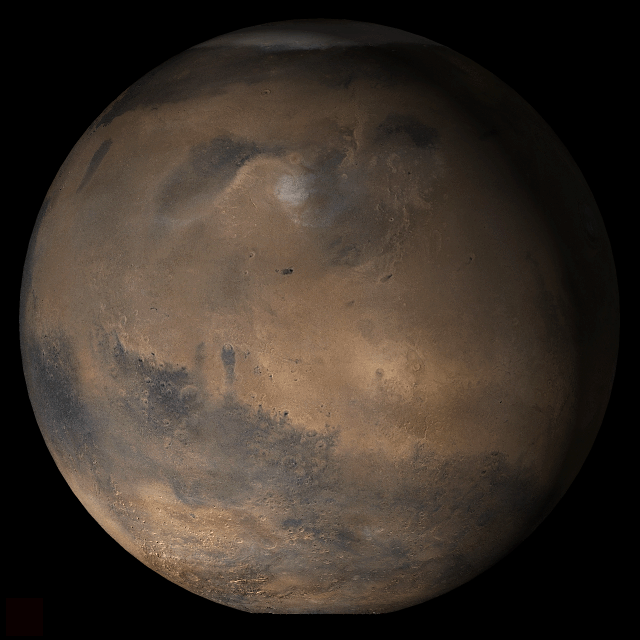

Mars at Ls 25°: Elysium/Mare Cimmerium

28 March 2006
This picture is a composite of Mars Global Surveyor (MGS) Mars Orbiter Camera (MOC) daily global images acquired at Ls 25° during a previous Mars year. This month, Mars looks similar, as Ls 25° occurred in mid-March 2006. The picture shows the Elysium/Mare Cimmerium face of Mars. Over the course of the month, additional faces of Mars as it appears at this time of year are being posted for MOC Picture of the Day. Ls, solar longitude, is a measure of the time of year on Mars. Mars travels 360° around the Sun in 1 Mars year. The year begins at Ls 0°, the start of northern spring and southern autumn.

Season: Northern Spring/Southern Autumn

Credit: NASA/JPL/Malin Space Science Systems